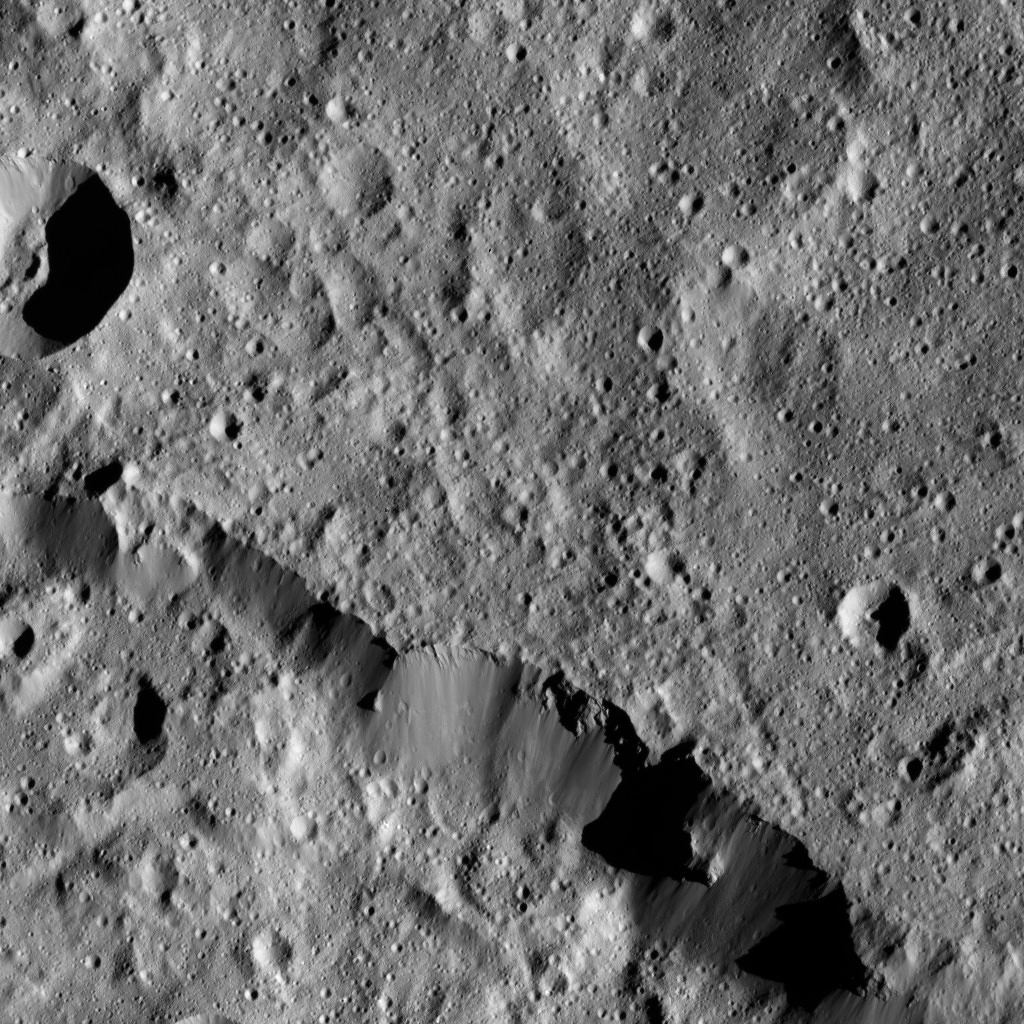

Dawn LAMO Image 184

NASA’s Dawn spacecraft views a portion of the northern rim of Urvara Crater (101 miles, 163 kilometers wide) in this scene from Ceres.

Dawn took this image on June 3, 2016, from its low-altitude mapping orbit, at a distance of about 240 miles (385 kilometers) above the surface. The image resolution is 120 feet (35 meters) per pixel.

Dawn’s mission is managed by JPL for NASA’s Science Mission Directorate in Washington. Dawn is a project of the directorate’s Discovery Program, managed by NASA’s Marshall Space Flight Center in Huntsville, Alabama. UCLA is responsible for overall Dawn mission science. Orbital ATK, Inc., in Dulles, Virginia, designed and built the spacecraft. The German Aerospace Center, the Max Planck Institute for Solar System Research, the Italian Space Agency and the Italian National Astrophysical Institute are international partners on the mission team.

Credit: NASA/JPL-Caltech/UCLA/MPS/DLR/IDA